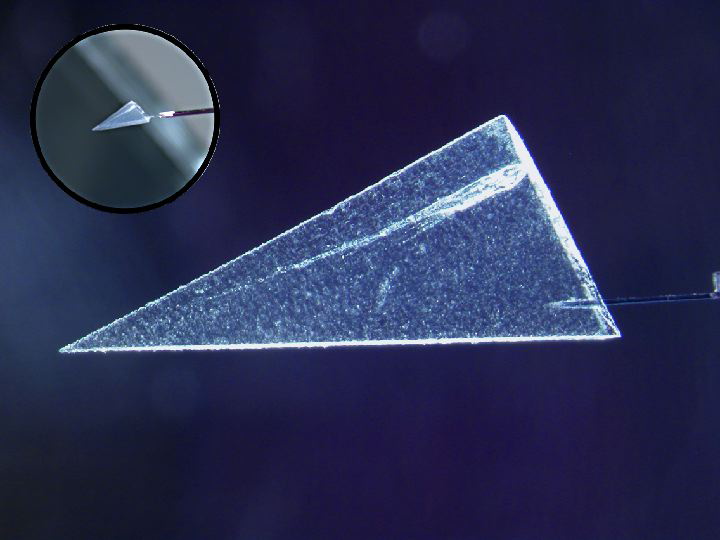

Slice of Comet Dust

This image illustrates one of several ways scientists have begun extracting comet particles from the Stardust spacecraft’s collector. First, a particle and its track are cut out of the collector material, called aerogel, in a wedge-shaped slice called a keystone. A specialized silicon pickle fork is then used to remove the keystone from the remaining aerogel for further analysis.

Credit: NASA/JPL-Caltech/University of California, Berkeley